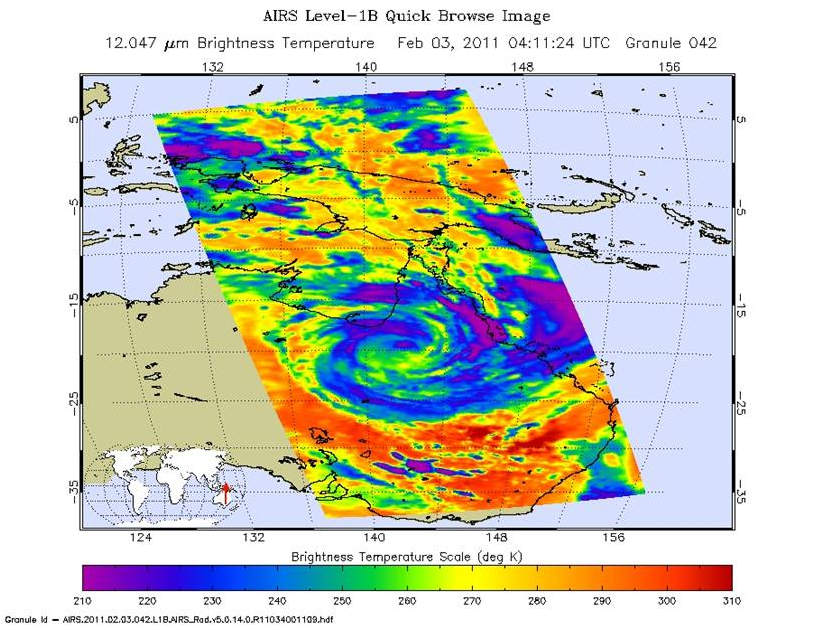

Tropical Cyclone Yasi Spins Through Australia’s Interior

The Atmospheric Infrared Sounder (AIRS) instrument on NASA’s Aqua spacecraft captured this infrared image of Tropical Cyclone Yasi at 11:11 p.m. EST Feb. 2, 2011 (04:11 UTC). Yasi has moved further inland and is gradually weakening. At 10 p.m. EST Feb. 2, the storm had maximum sustained winds of 60 knots (111 kilometers per hour, or about 70 miles per hour, equivalent to a strong tropical storm. According to the Joint Typhoon Warning Center, despite crossing Australia’s Great Dividing Range, the system has maintained clear organization, as seen in the AIRS image. The AIRS data show that the storm’s cloud tops have warmed substantially and there has been a significant decrease in convection. The storm will continue on its course until dissipation deep in the Australian interior.

About AIRS
The Atmospheric Infrared Sounder, AIRS, in conjunction with the Advanced Microwave Sounding Unit, AMSU, senses emitted infrared and microwave radiation from Earth to provide a three-dimensional look at Earth’s weather and climate. Working in tandem, the two instruments make simultaneous observations all the way down to Earth’s surface, even in the presence of heavy clouds. With more than 2,000 channels sensing different regions of the atmosphere, the system creates a global, three-dimensional map of atmospheric temperature and humidity, cloud amounts and heights, greenhouse gas concentrations, and many other atmospheric phenomena. Launched into Earth orbit in 2002, the AIRS and AMSU instruments fly onboard NASA’s Aqua spacecraft and are managed by NASA’s Jet Propulsion Laboratory in Pasadena, Calif., under contract to NASA. JPL is a division of the California Institute of Technology in Pasadena.

Credit: NASA/JPL-Caltech